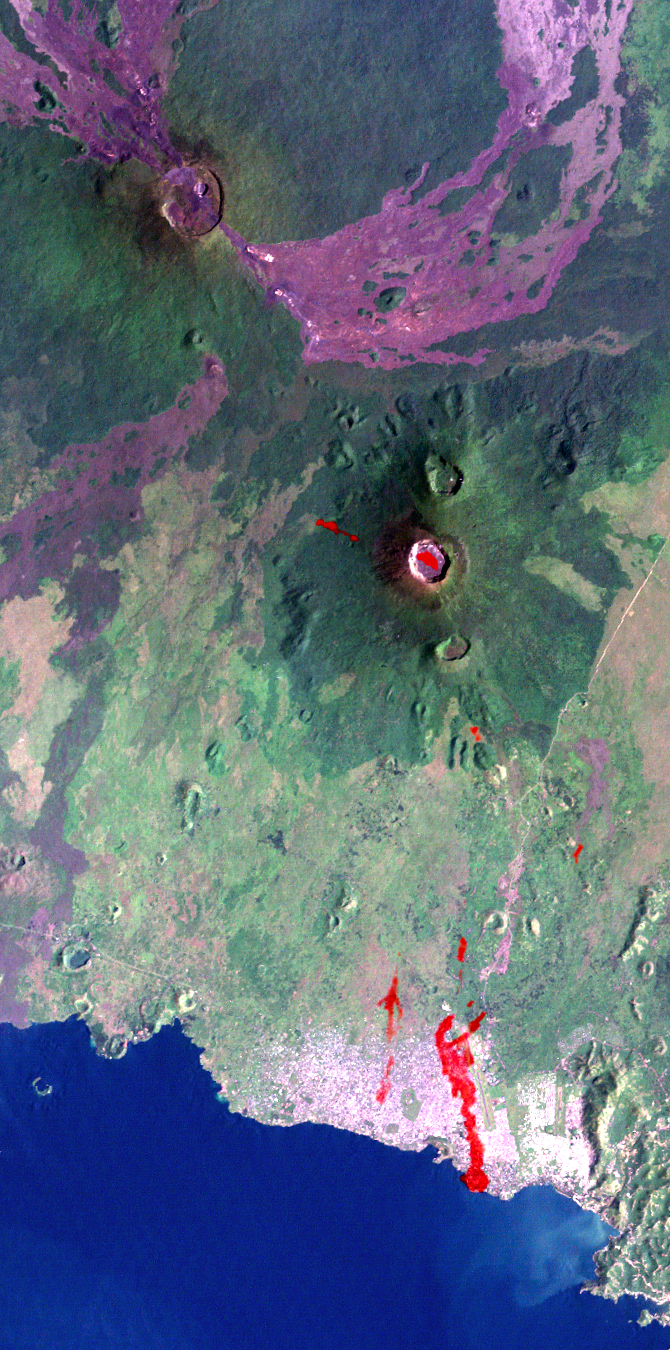

Nyiragongo Volcano, Congo, Map View with Lava, Landsat / ASTER / SRTM

The Nyiragongo volcano in the Congo erupted on January 17, 2002, and subsequently sent streams of lava into the city of Goma on the north shore of Lake Kivu. More than 100 people were killed, more than 12,000 homes were destroyed, and hundreds of thousands were forced to flee the broader community of nearly half a million people. This Landsat satellite image shows the volcano (right of center), the city of Goma, and surrounding terrain. Image data from the Advanced Spaceborne Thermal Emission and Reflection Radiometer (ASTER) on NASA’s Terra satellite were used to supply a partial map of the recent lava flows (red overlay), including a complete mapping of their intrusion into Goma as of January 28, 2002. Lava is also apparent within the volcanic crater and at a few other locations. Thick (but broken) cloud cover during the ASTER image acquisition prevented a complete mapping of the lava distribution, but future image acquisitions should complete the mapping.

Goma has a light pink speckled appearance along the shore of Lake Kivu. The city airport parallels, and is just right (east) of, the larger lava flow. Nyiragongo peaks at about 3,470 meters (11,380 feet) elevation and reaches almost exactly 2,000 meters (6,560 feet) above Lake Kivu. The shorter but much broader Nyamuragira volcano appears in the upper left.

Goma, Lake Kivu, Nyiragongo, Nyamuragira and other nearby volcanoes sit within the East African Rift Valley, a zone where tectonic processes are cracking, stretching, and lowering the Earth’s crust. Volcanic activity is common here, and older but geologically recent lava flows (magenta in this depiction) are particularly apparent on the flanks of the Nyamuragira volcano.

The Landsat image used here was acquired on December 11, 2001, about a month before the eruption, and shows an unusually cloud-free view of this tropical terrain. Minor clouds and their shadows were digitally removed to clarify the view and topographic shading derived from the SRTM elevation model was added to the Landsat image. Landsat has been providing visible and infrared views of the Earth since 1972. SRTM elevation data matches the 30-meter (98-foot) resolution of most Landsat images and substantially helps in analyzing the large and growing Landsat image archive. This Landsat 7 Thematic Mapper image was provided to the SRTM and ASTER projects by the United States Geological Survey, Earth Resources Observation Systems (EROS) Data Center, Sioux Falls, S.D.

With its 14 spectral bands from the visible to the thermal infrared wavelength region, and its high spatial resolution of 15 to 90 meters (about 50 to 300 feet), the Advanced Spaceborne Thermal Emission and Reflection Radiometer (ASTER) will image Earth for several years to map and monitor the changing surface of our planet. ASTER is one of five Earth-observing instruments launched December 18, 1999, on NASA’s Terra satellite. The instrument was built by Japan’s Ministry of Economy,Trade and Industry. A joint U.S./Japan science team is responsible for validation and calibration of the instrument and the data products. ASTER is providing scientists in numerous disciplines with critical information for surface mapping and monitoring dynamic conditions and temporal change.

Elevation data used in this image was acquired by the Shuttle Radar Topography Mission (SRTM) aboard the Space Shuttle Endeavour, launched on February 11, 2000. SRTM used the same radar instrument that comprised the Spaceborne Imaging Radar-C/X-Band Synthetic Aperture Radar (SIR-C/X-SAR) that flew twice on the Space Shuttle Endeavour in 1994. SRTM was designed to collect 3-D measurements of the Earth’s surface. To collect the 3-D data, engineers added a 60-meter (approximately 200-foot) mast, installed additional C-band and X-band antennas, and improved tracking and navigation devices. The mission is a cooperative project between NASA, the National Imagery and Mapping Agency (NIMA) of the U.S. Department of Defense and the German and Italian space agencies. It is managed by NASA’s Jet Propulsion Laboratory, Pasadena, Calif., for NASA’s Earth Science Enterprise,Washington, D.C.

Size: 21 by 42 kilometers (13 by 26 miles)
Location: 1.5 degrees South latitude, 29.3 degrees East longitude
Orientation: East-northeast at top
Image Data: Landsat Bands 3, 2, 1 as red, green, blue, respectively. ASTER Band 12 (thermal) shown as red overlay.
Original Data Resolution: Landsat 30 meters (98 feet). ASTER (thermal) 90 meters (295 feet), SRTM 1 arcsecond (30 meters or 98 feet).
Date Acquired: December 11, 2001 (Landsat), January 28, 2002 (ASTER), February 2000 (SRTM).

Credit: NASA/JPL/NIMA